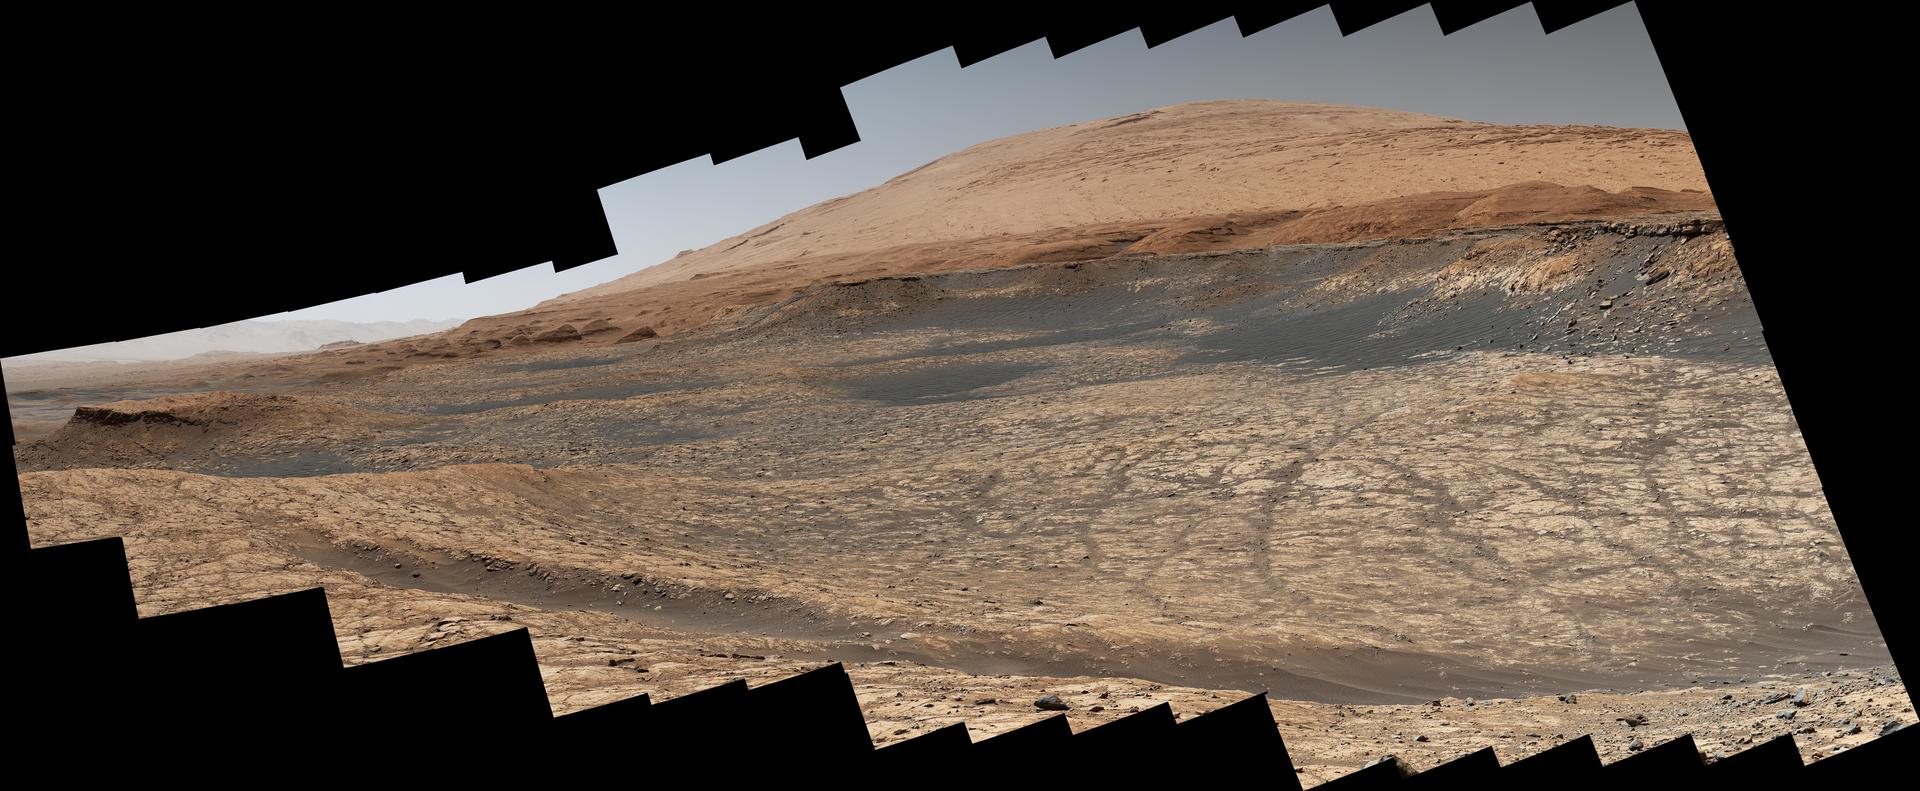

Curiosity’s Path to the Sulfate-Bearing Unit

Stitched together from 116 images, this view captured by NASA’s Curiosity Mars rover shows the path it will take in the summer of 2020 as it drives to the “sulfate-bearing unit,” the next layer it will be investigating on the 3-mile-tall (5-kilometer-tall) Mount Sharp. Curiosity has to drive around a large sand patch in order to reach a place where it can ascend to the sulfate-rich region. The upper part of the mountain looms at the top image. The images were taken by the rover’s Mast Camera, or Mastcam, on Jan. 10, 2020, the 2,641st Martian day, or sol, of the mission.

The panorama has been white-balanced so that the colors of the rock materials resemble how they would appear under daytime lighting conditions on Earth.

Malin Space Science Systems in San Diego built and operates Mastcam. A division of Caltech, NASA’s Jet Propulsion Laboratory in Southern California built the Curiosity rover and manages the Mars Science Laboratory mission for the agency’s Science Mission Directorate in Washington.

Credit: NASA/JPL-Caltech/MSSS